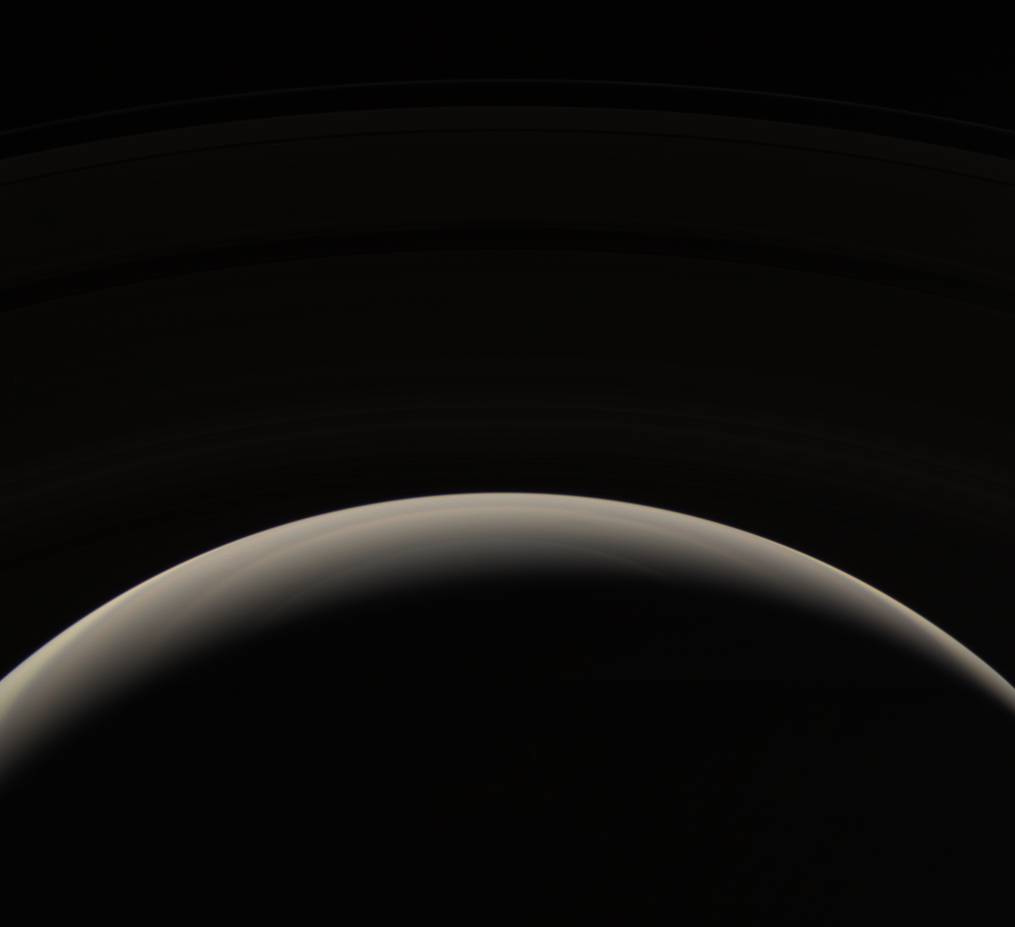

On High

From its unique perspective high above the planet, the Cassini spacecraft looks down upon Saturn’s murky northern hemisphere. The bluish hues seen in some Cassini views of Saturn’s north are notably absent in this viewing geometry.

The dark side of Saturn’s extensive rings is just visible in the top half of the image.

The view looks toward the unlit side of the rings from about 44 degrees above the ringplane.

Images taken using red, green and blue spectral filters were combined to create this natural color view. The images were taken with the Cassini spacecraft wide-angle camera on Oct. 30, 2006 at a distance of approximately 1.4 million kilometers (900,000 miles) from Saturn and at a Sun-Saturn-spacecraft, or phase, angle of 150 degrees. Image scale is 78 kilometers (49 miles) per pixel.

The Cassini-Huygens mission is a cooperative project of NASA, the European Space Agency and the Italian Space Agency. The Jet Propulsion Laboratory, a division of the California Institute of Technology in Pasadena, manages the mission for NASA’s Science Mission Directorate, Washington, D.C. The Cassini orbiter and its two onboard cameras were designed, developed and assembled at JPL. The imaging operations center is based at the Space Science Institute in Boulder, Colo.

Credit: NASA/JPL/Space Science Institute